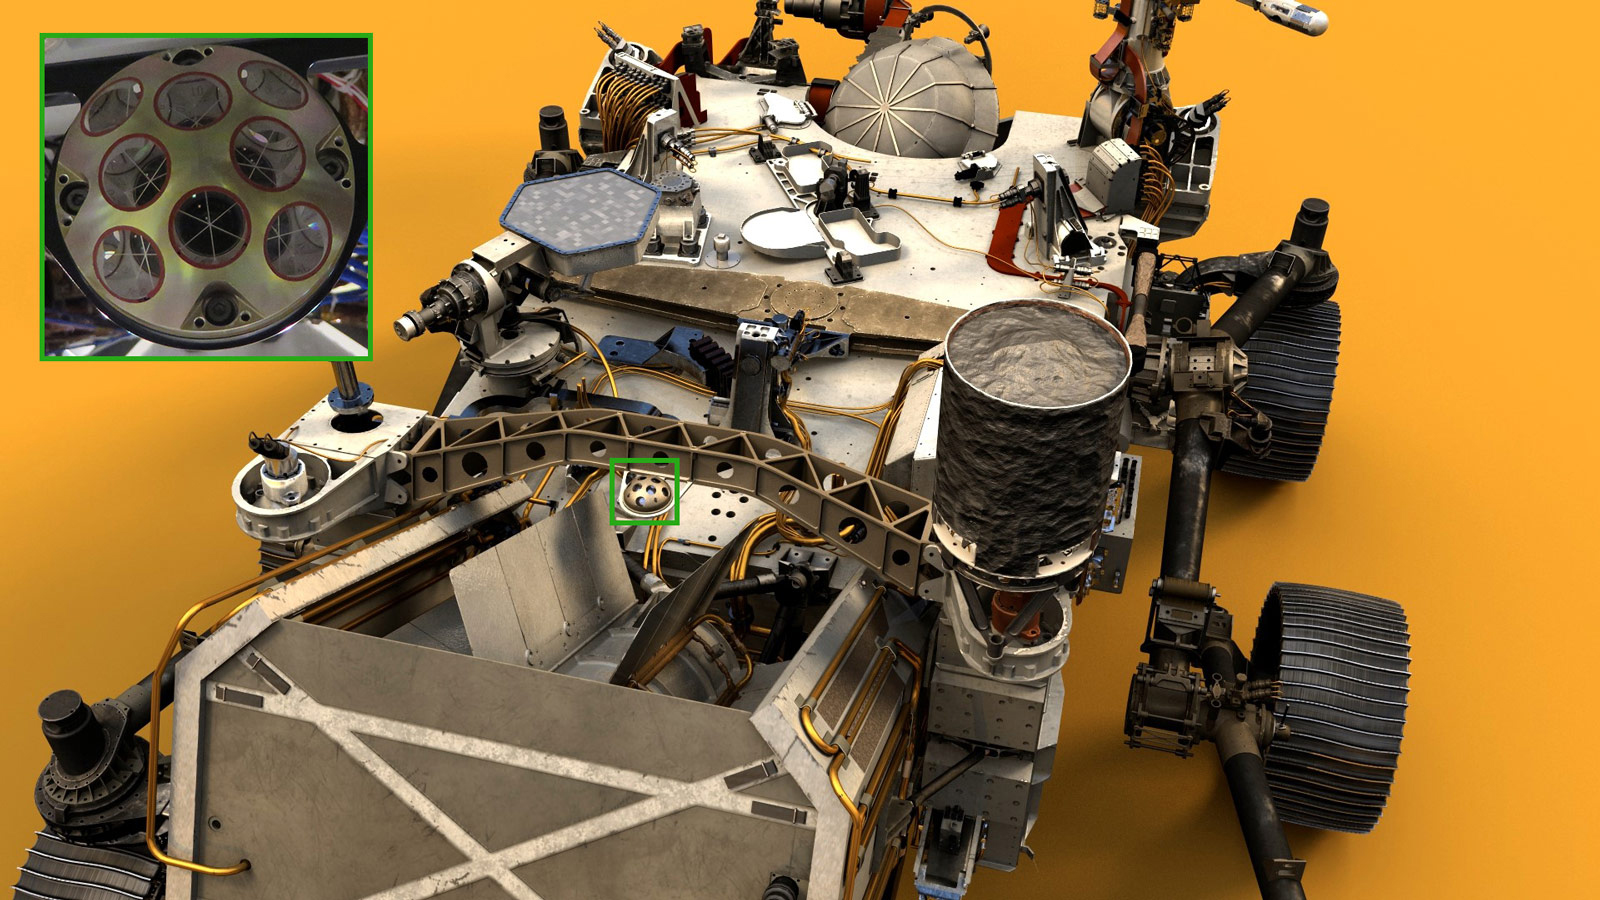

Perseverance’s Laser Retroreflector (Illustration)

Visible near the center of NASA’s Perseverance Mars rover in this illustration is the palm-size dome called the Laser Retroreflector Array (LaRA). In the distant future, laser-equipped Mars orbiters could use such a reflector for scientific studies.

Perseverance was built and is operated by NASA’s Jet Propulsion Laboratory, a division of Caltech in Pasadena, California. The retroreflector was provided by Italy’s National Institute for Nuclear Physics, which built the instrument on behalf of the Italian Space Agency.

Credit: NASA/JPL-Caltech